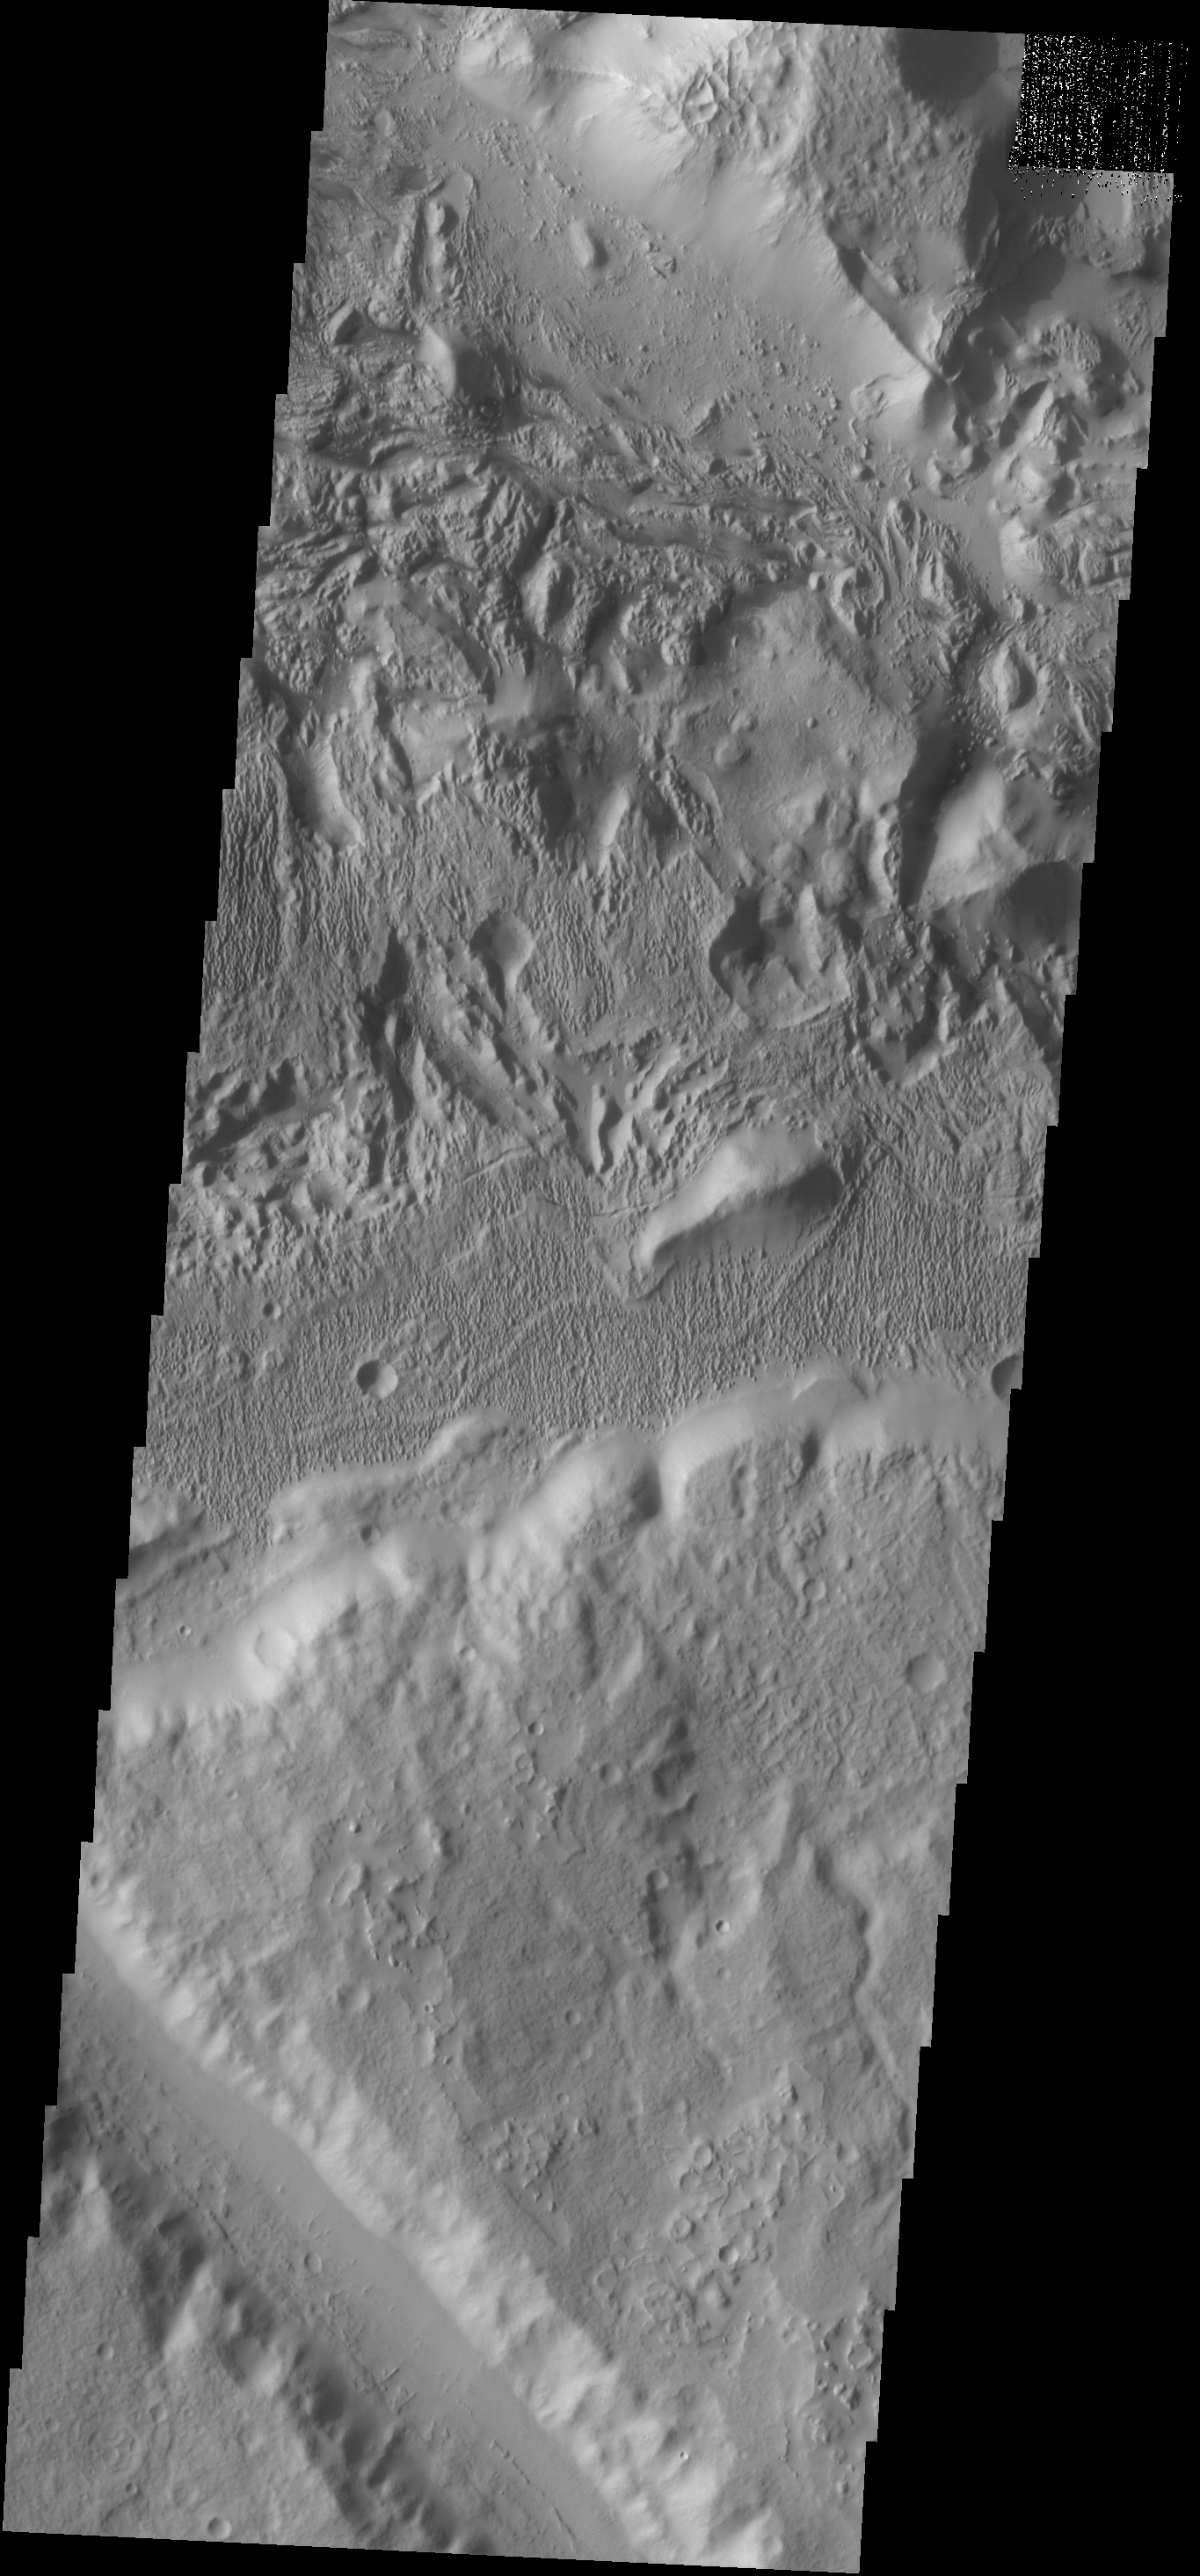

Surface Textures

The surface textures in this VIS image located southeast of Aeolis Planum likely had wind action as one of the contributing processes.

Credit: NASA/JPL-Caltech/ASU